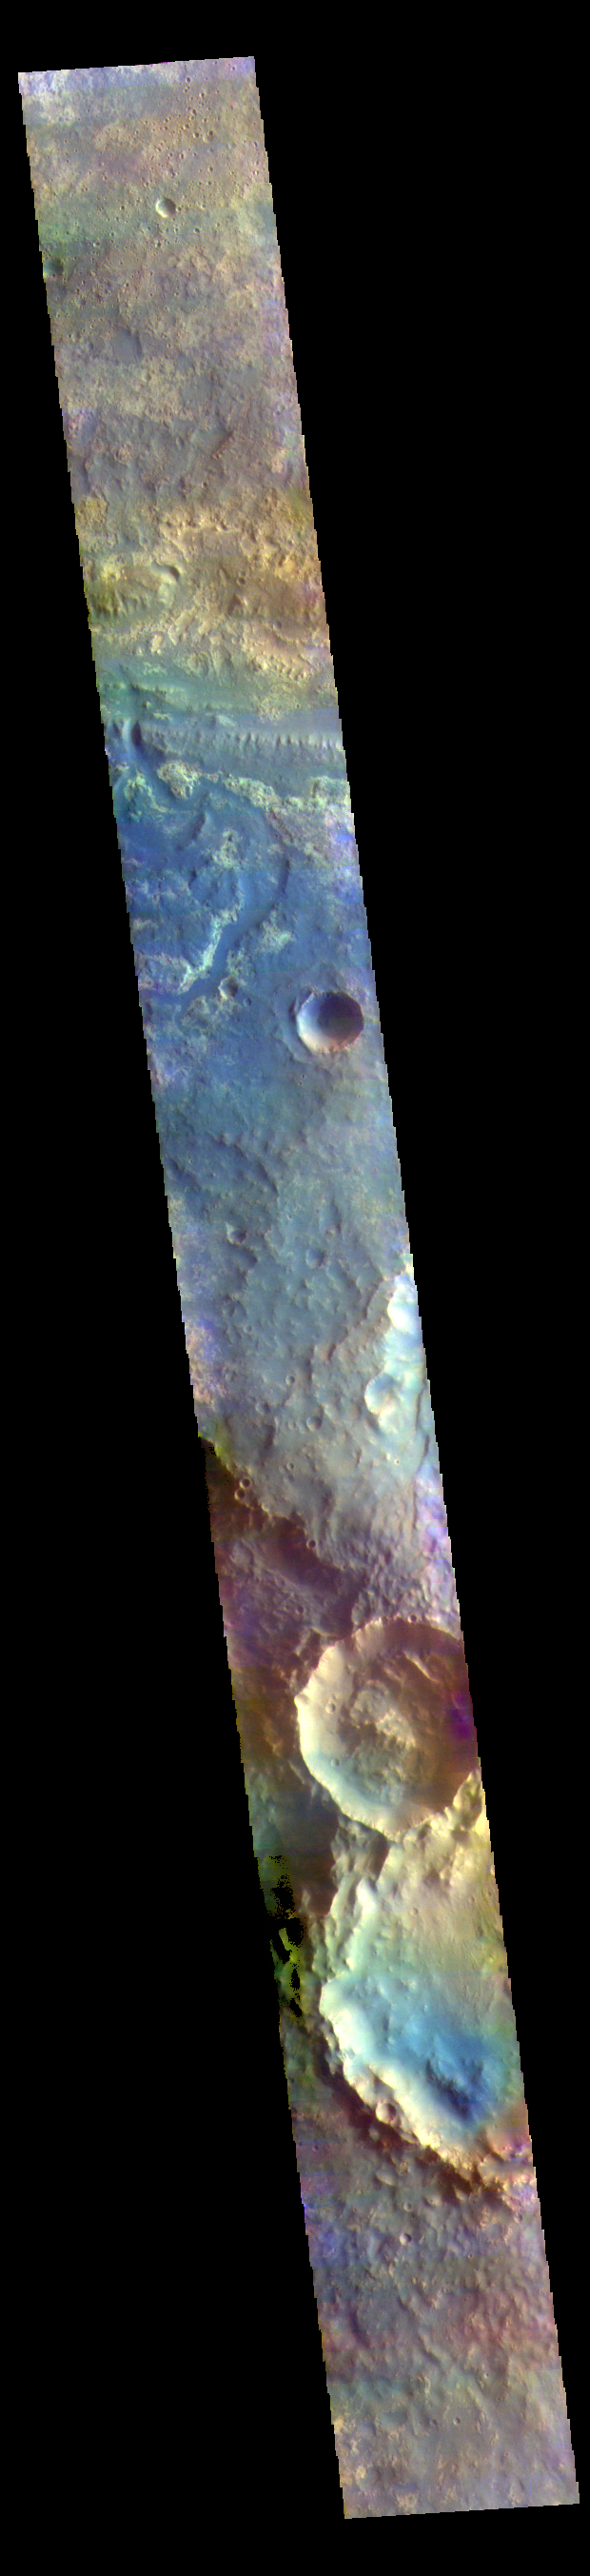

Mawrth Vallis – False Color

This VIS image shows a small section of Mawrth Valles and several surrounding craters located in Arabia Terra.

The THEMIS VIS camera contains 5 filters. The data from different filters can be combined in multiple ways to create a false color image. These false color images may reveal subtle variations of the surface not easily identified in a single band image.

Credit: NASA/JPL-Caltech/ASU